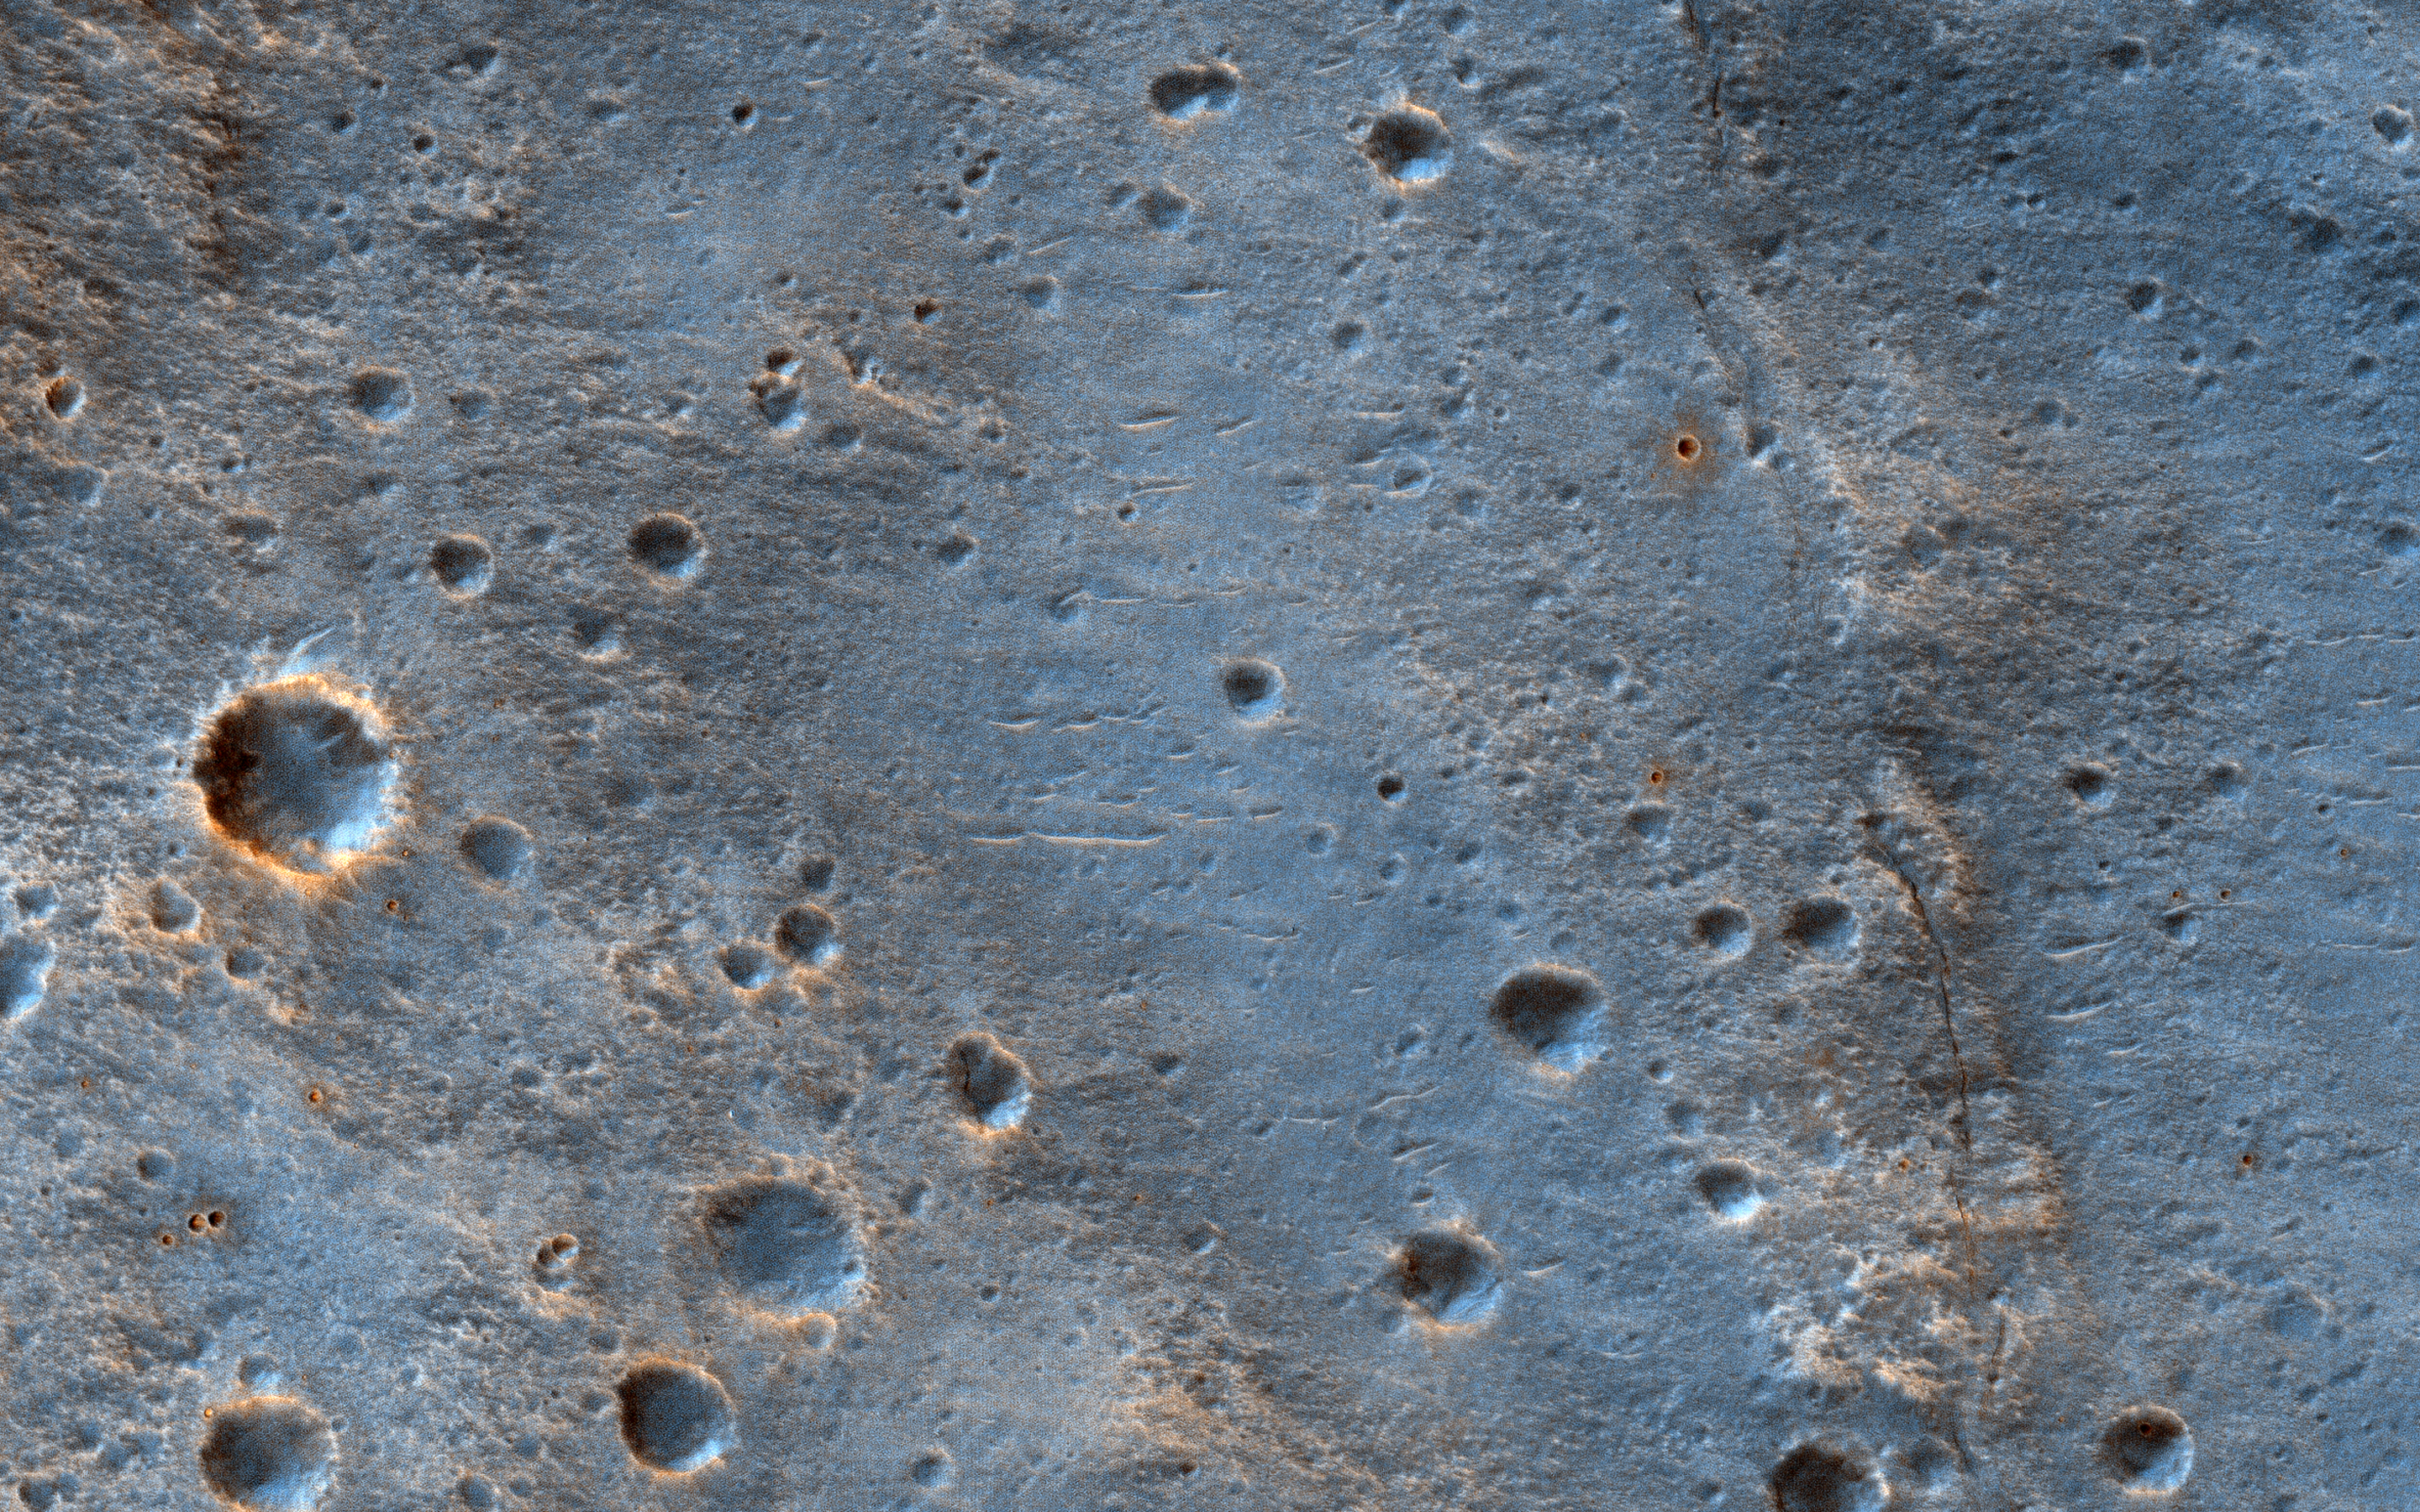

Landing in Oxia Palus

This image shows a cratered area to the southeast of the ExoMars 2020 Rosalind Franklin rover landing site at Oxia Palus.

Selecting and characterizing landing sites is a balance between having science targets and avoiding potential obstacles, and HiRISE is used for both purposes.

Craters like this one excavate material from within the crust, including both sedimentary and igneous rocks, and scatter this material far from the crater itself. This is one of the ways that so-called “float rocks” (rocks that are not connected to their original outcrop) can occur across a landing site: they are often ejecta from distant impacts.

Here, an ejecta blanket is visible in the rays of material surrounding this 2-kilometer diameter crater. The ExoMars rover has a suite of cameras and a close-up imager (called CLUPI) that will be used to study these float rocks. Studying such samples has been an important way of learning about the deep crust of Mars on previous missions, notably the Spirit and Opportunity rovers and now, Curiosity.

The map is projected here at a scale of 25 centimeters (9.8 inches) per pixel. (The original image scale is 28.3 centimeters [11.1 inches] per pixel [with 1 x 1 binning]; objects on the order of 85 centimeters [33.5 inches] across are resolved.) North is up.

The University of Arizona, in Tucson, operates HiRISE, which was built by Ball Aerospace & Technologies Corp., in Boulder, Colorado. NASA’s Jet Propulsion Laboratory, a division of Caltech in Pasadena, California, manages the Mars Reconnaissance Orbiter Project for NASA’s Science Mission Directorate, Washington.

Credit: NASA/JPL-Caltech/University of Arizona